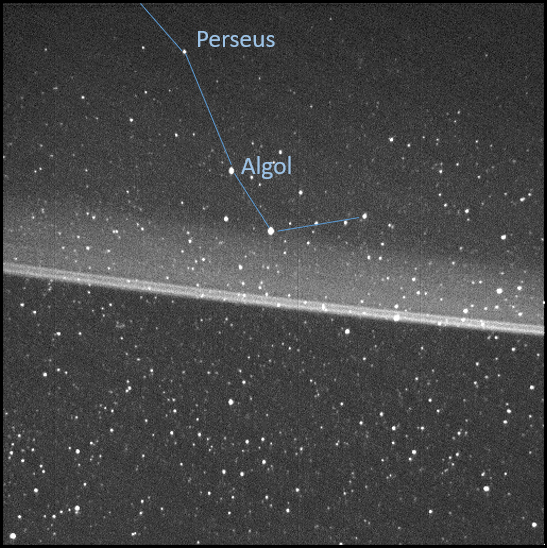

Perseus and Jupiter’s Main Dust Ring

This annotated, high-resolution image of Jupiter’s main dust ring was collected by the Stellar Reference Unit (SRU) navigation camera aboard NASA’s Juno spacecraft. The image was taken from inside the ring looking out as Juno flew between Jupiter and the radiation belts during the spacecraft’s 36th close flyby on Sept. 2, 2021. The brightest thin dust bands are associated with the orbits of Jupiter’s small moons, Metis and Adrastea. The image also captured an arm of the Perseus constellation, as shown in the annotation.

Credit: NASA/JPL-Caltech